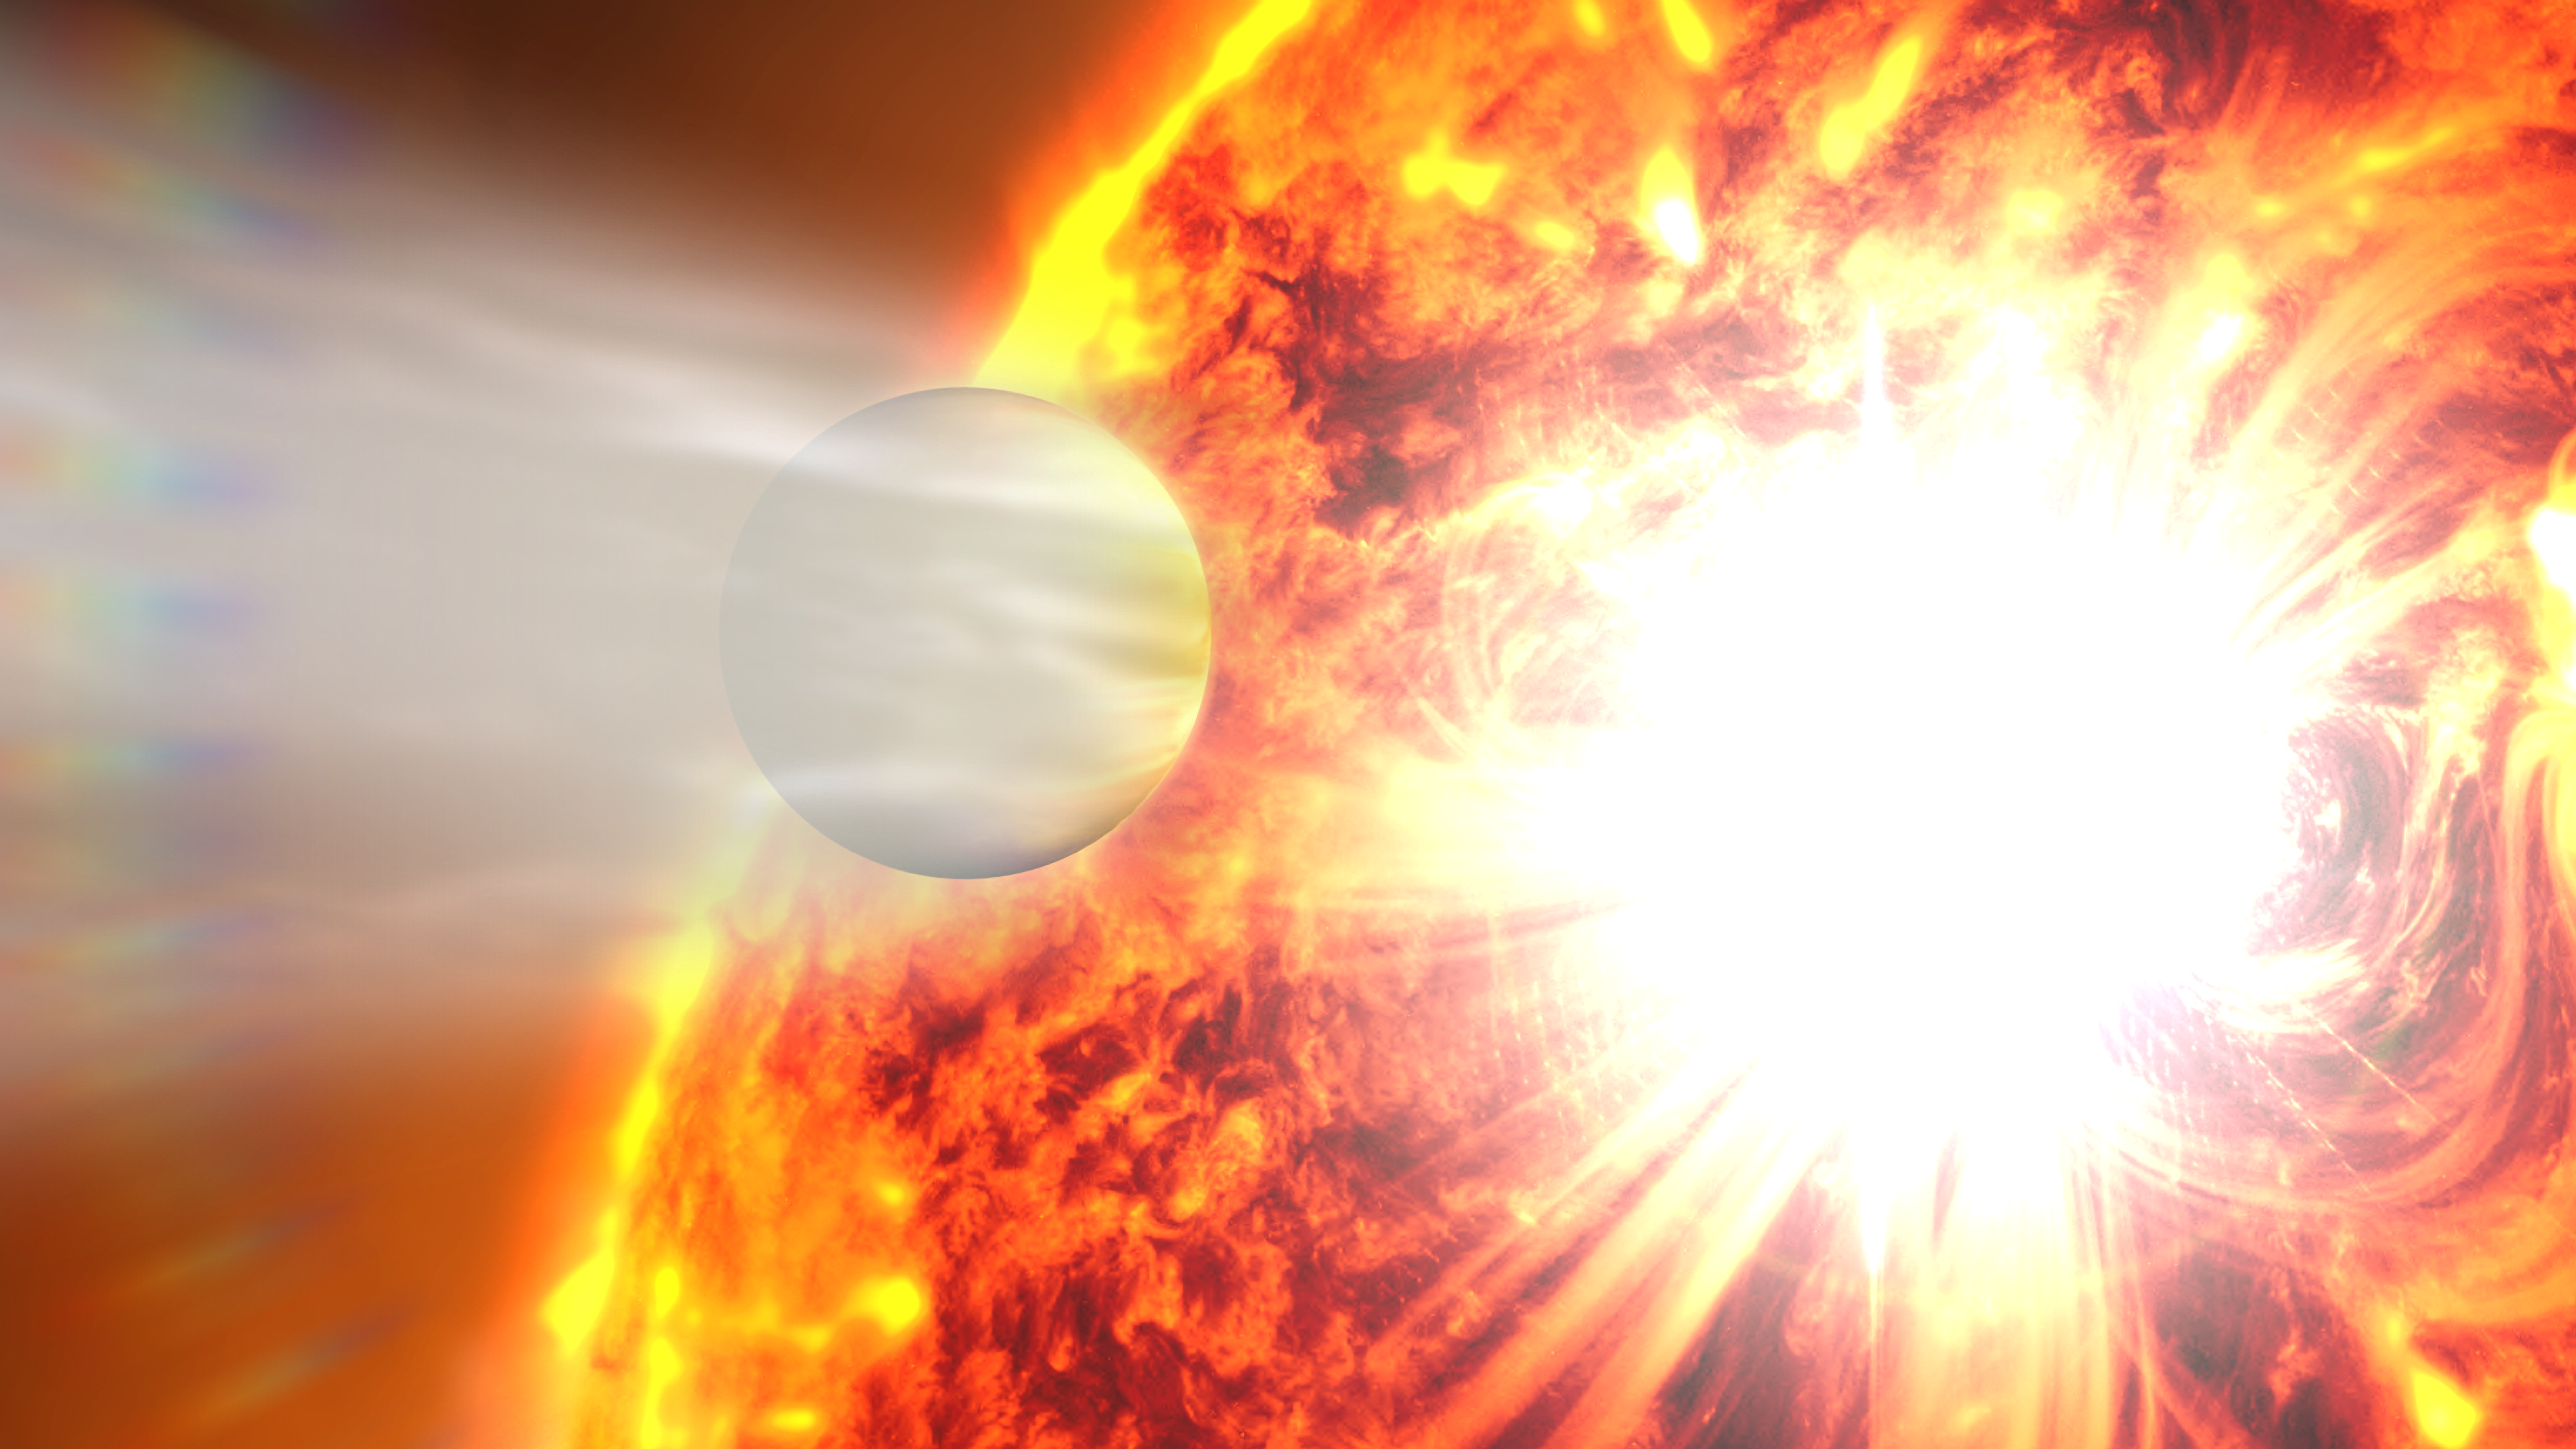

Exoplanet HD 189733b (Artist’s Illustration)

This artist's rendering illustrates the evaporation of HD 189733b's atmosphere in response to a powerful eruption from its host star. NASA's Hubble Space Telescope detected the escaping gases and NASA's Swift satellite caught the stellar flare.

Credit: Illustration: NASA Goddard Space Flight Center; Science: NASA, ESA, A. Lecavelier des Etangs (CNRS-UMPC, France), and P. Wheatley (University of Warwick)